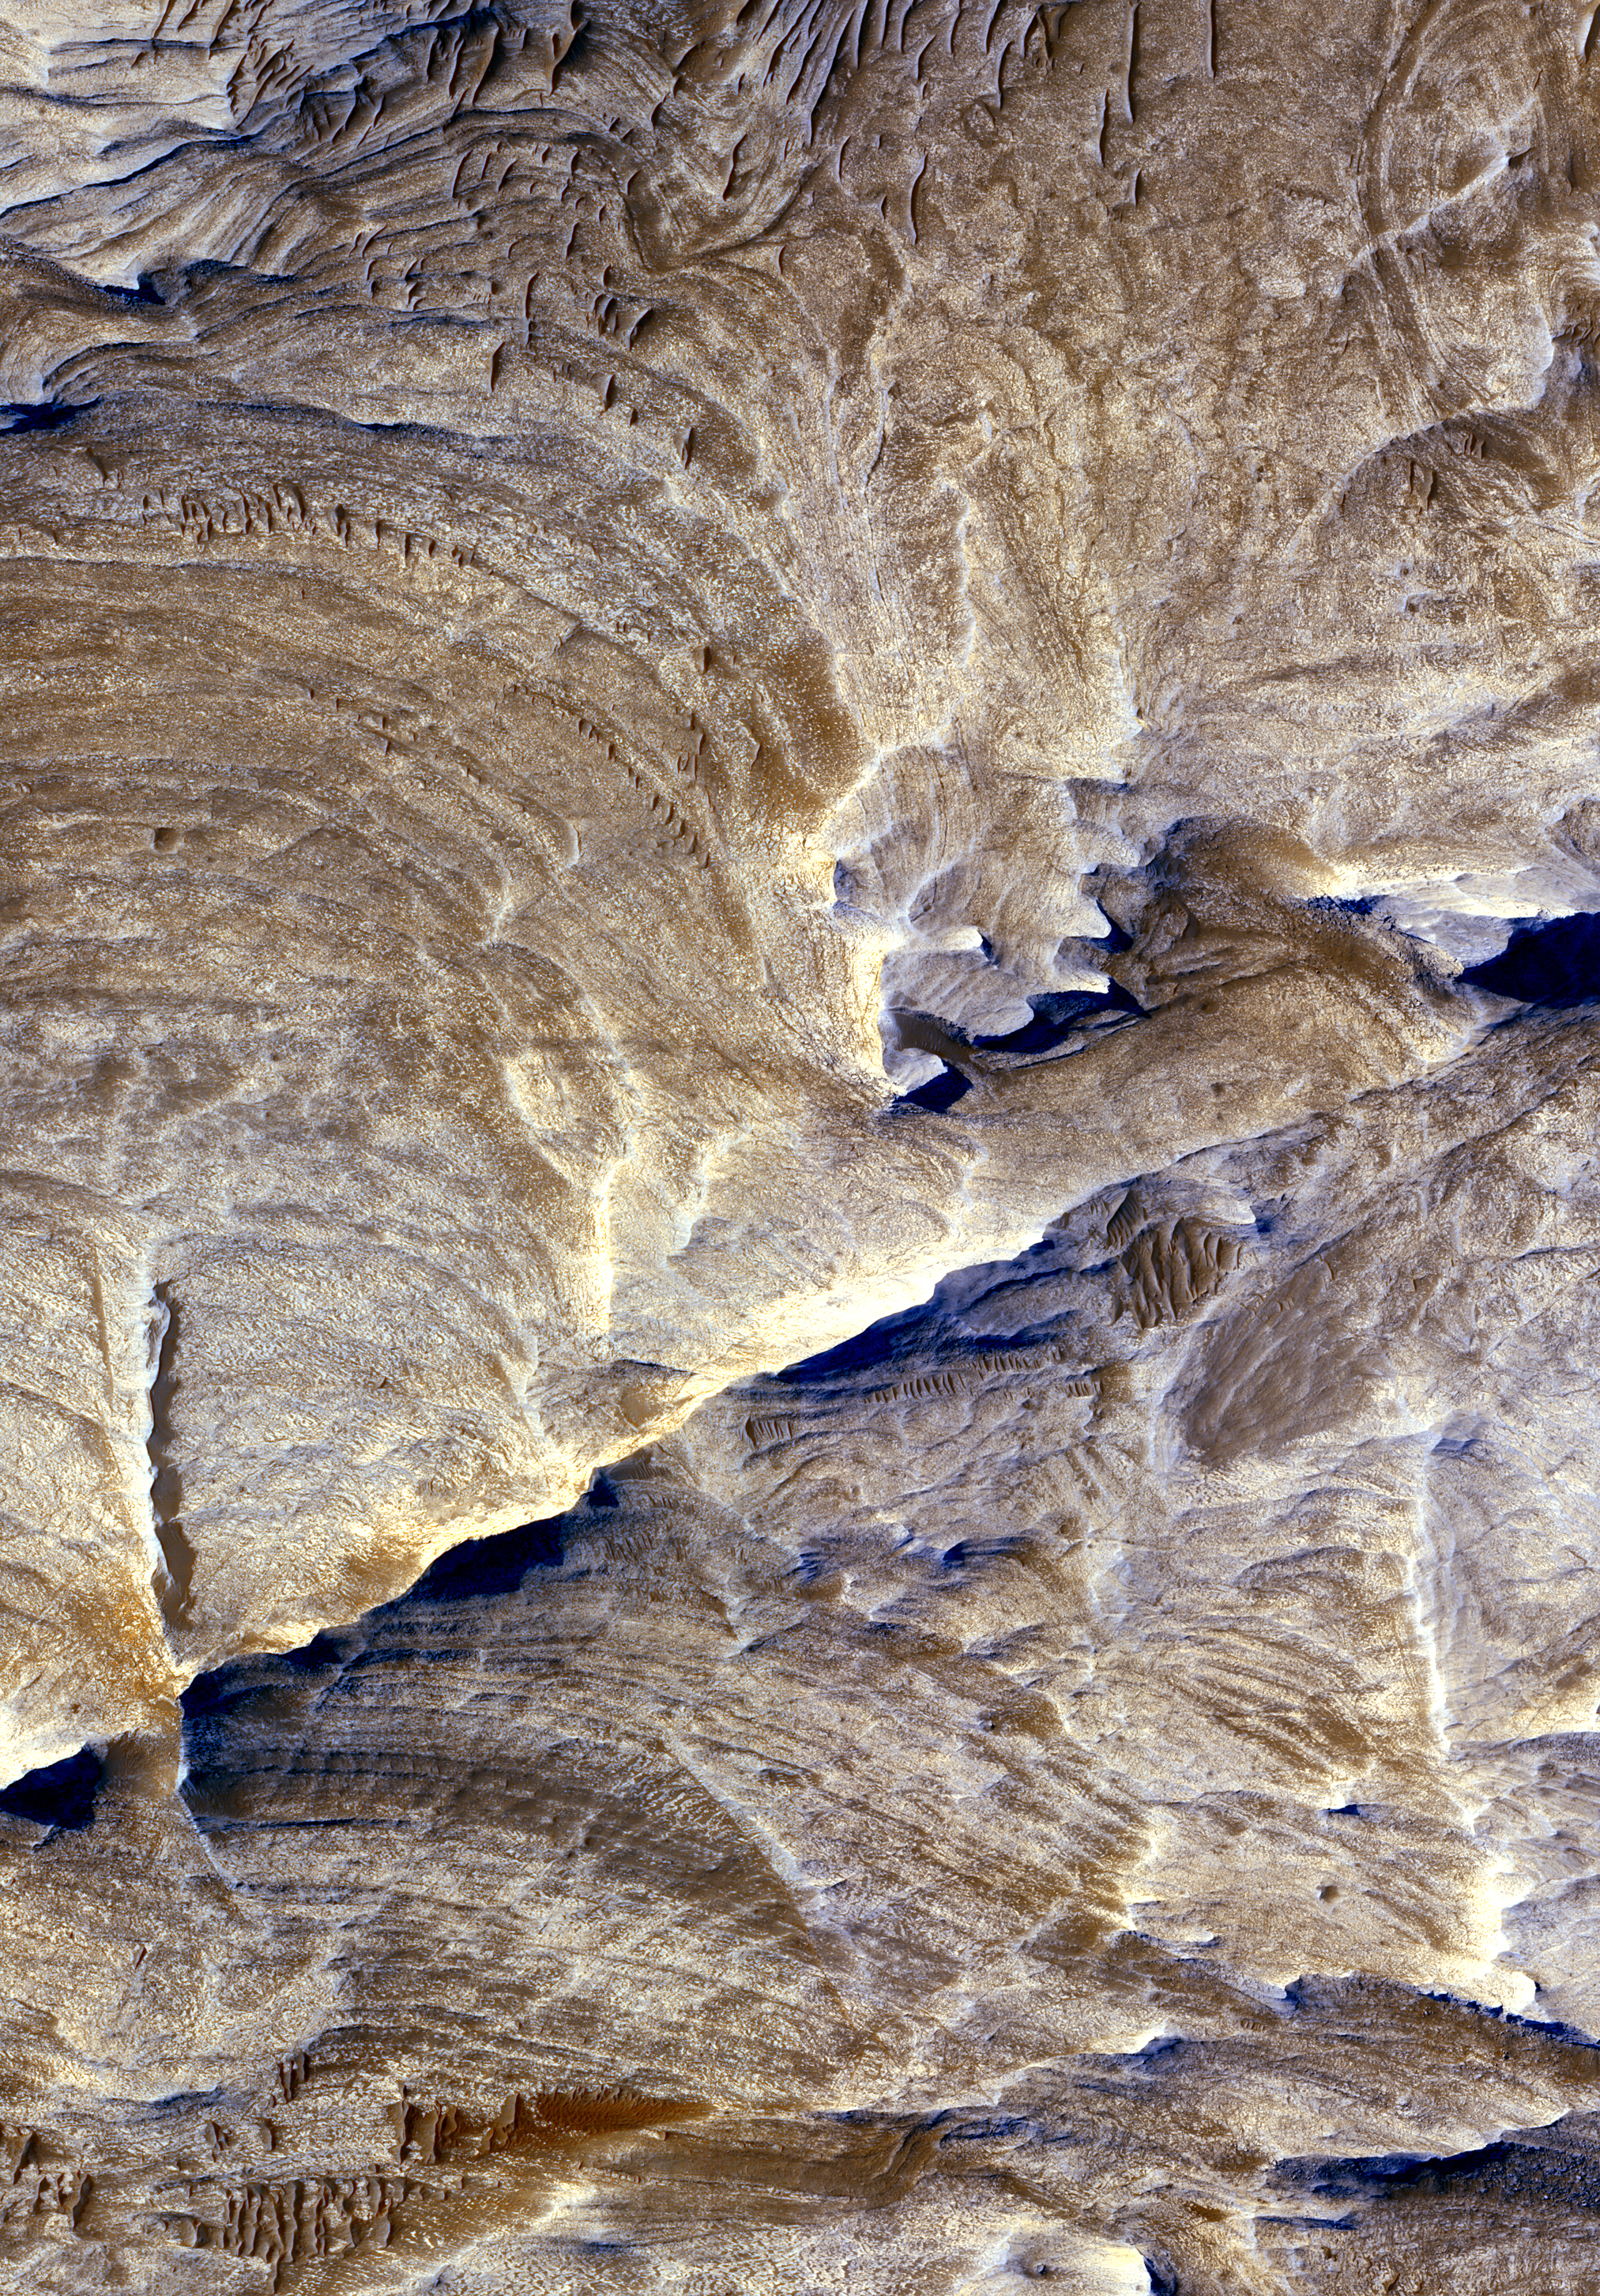

Ridges as Evidence of Fluid Alteration

Tectonic fractures within the Candor Chasma region of Valles Marineris, Mars, retain ridge-like shapes as the surrounding bedrock erodes away. This points to past episodes of fluid alteration along the fractures and reveals clues into past fluid flow and geochemical conditions below the surface.

The High Resolution Imaging Science Experiment camera on NASA’s Mars Reconnaissance Orbiter took this image on Dec. 2, 2006. The image is approximately 1 kilometer (0.6 mile) across. Illumination from the upper left.

This view is a portion of the camera’s image catalogued as PSP_001641_1735. A full resolution file of this image is available for download by clicking here (69 MB).

NASA’s Jet Propulsion Laboratory, a division of the California Institute of Technology in Pasadena, manages the Mars Reconnaissance Orbiter for NASA’s Science Mission Directorate, Washington. Lockheed Martin Space Systems, Denver, is the prime contractor for the project and built the spacecraft. The High Resolution Imaging Science Experiment is operated by the University of Arizona, Tucson, and the instrument was built by Ball Aerospace and Technology Corp., Boulder, Colo.

Credit: NASA/JPL/Univ. of Arizona